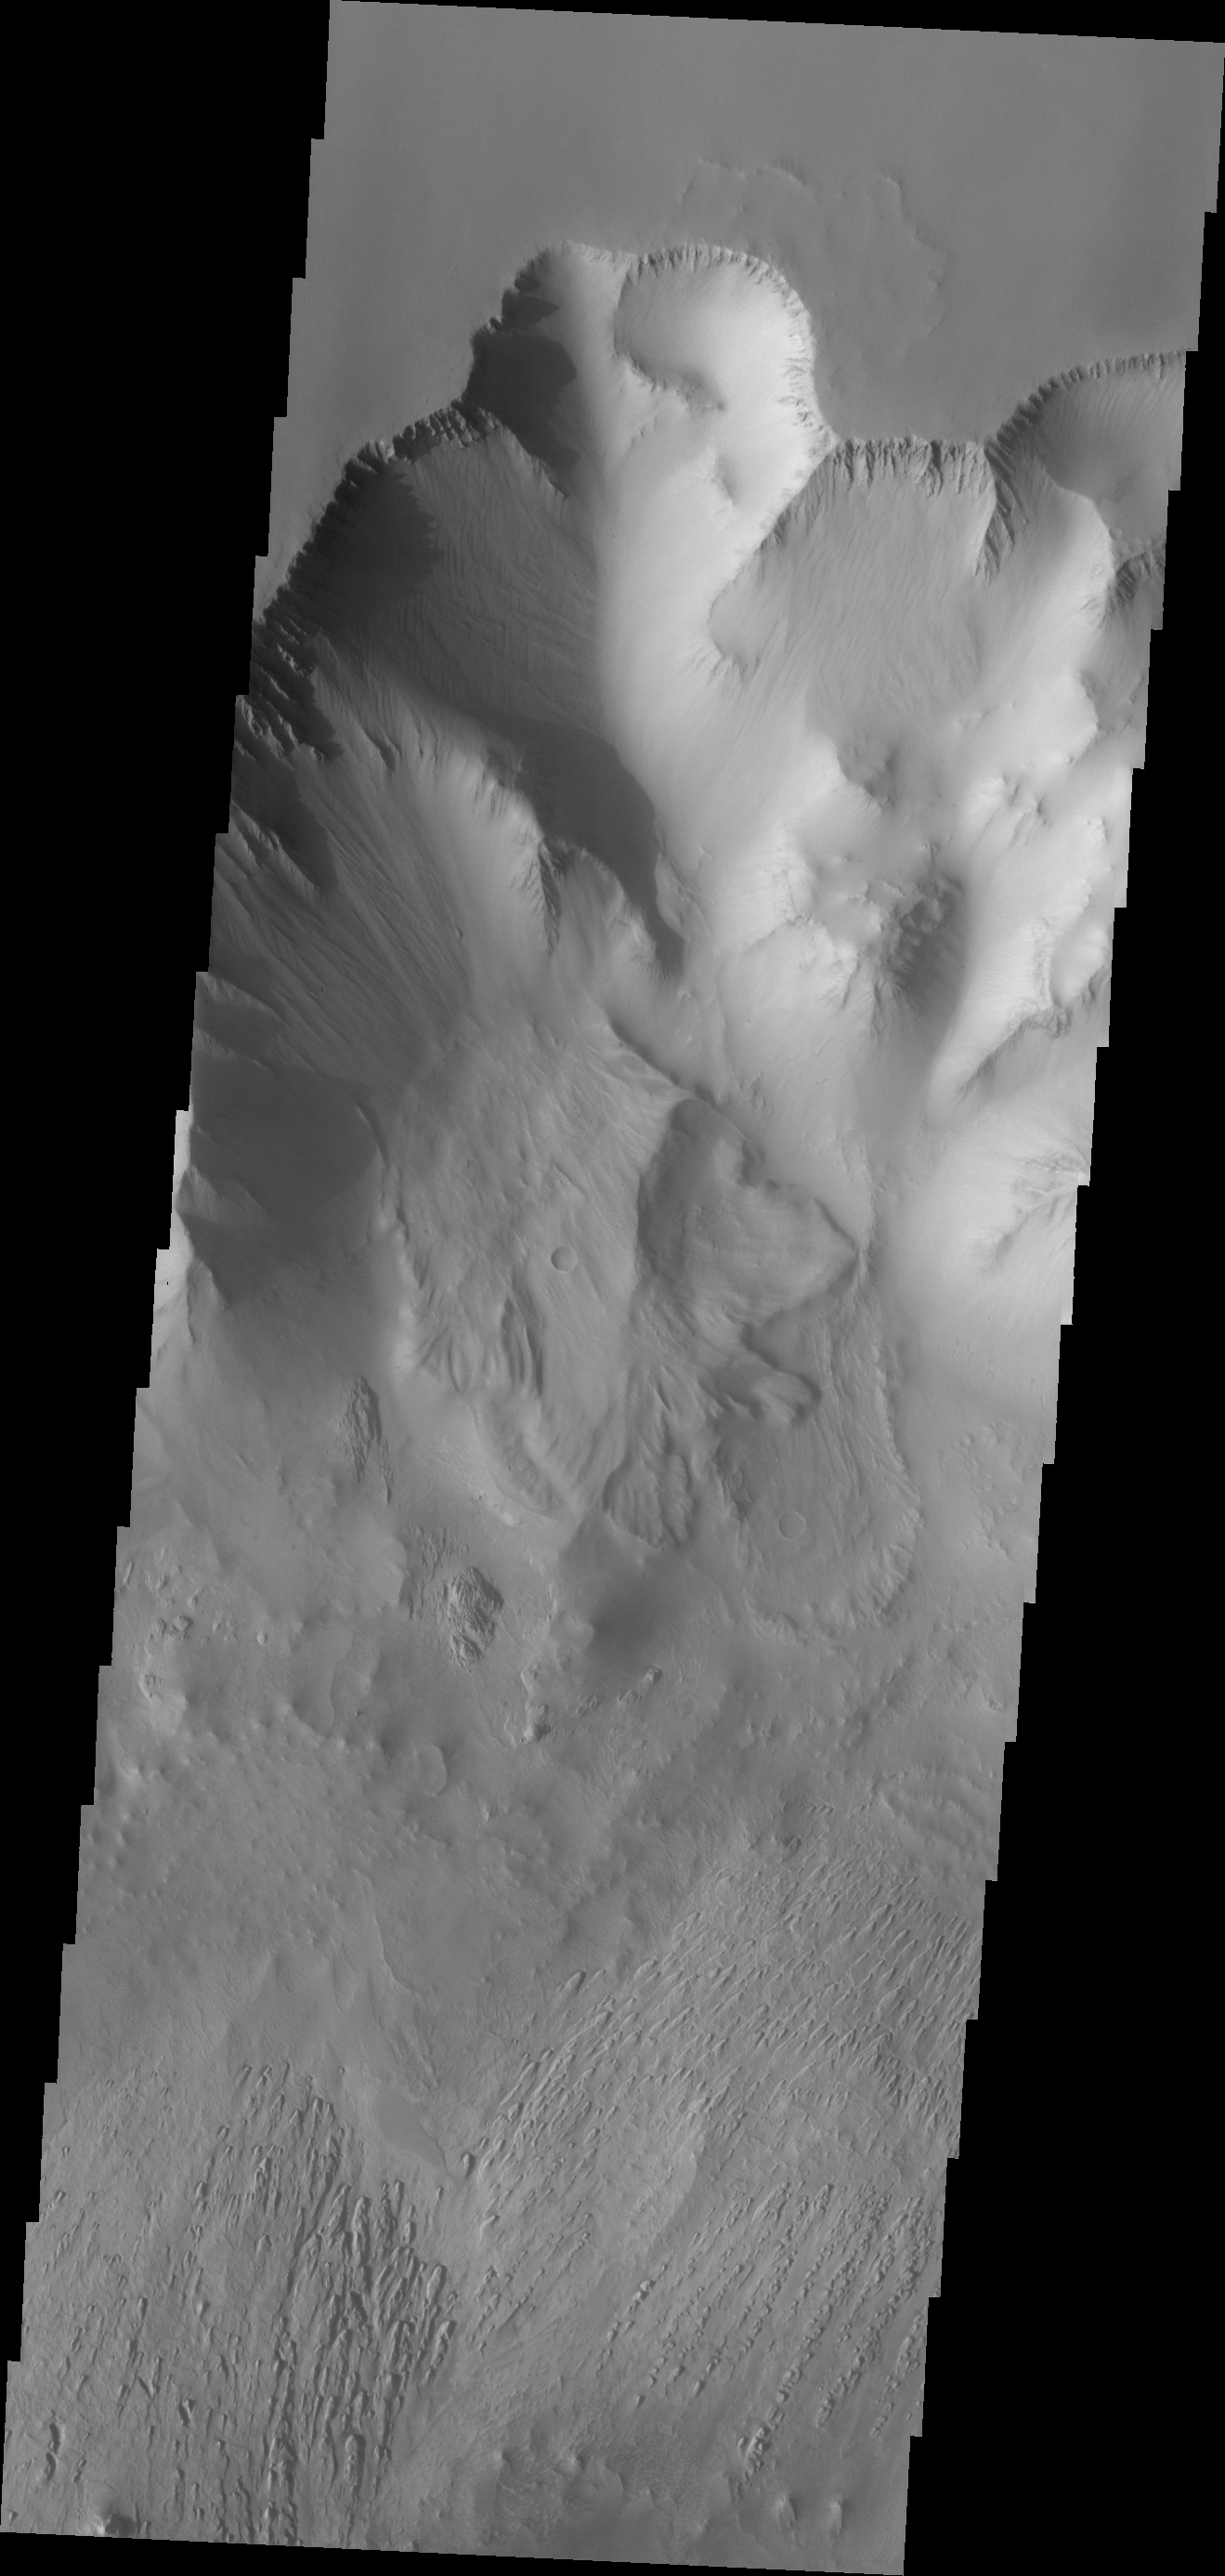

Investigating Mars: Tithonium Chasma

This VIS image of Tithonium Chasma shows the canyon wall at the top of the frame, a series of landslide deposits in the middle, and an eroded mound of materials at the bottom. The mound has been eroded, most likely by wind action.

Tithonium Chasma has numerous large landslide deposits. The resistant material of the plateau surface forms the linear ridges of the canyon wall. Large landslides have changed the walls and floor of the canyon. A landslide is a failure of slope due to gravity. They initiate due to several reasons. A lower layer of poorly cemented/resistant material may have been eroded, undermining the wall above which then collapses; earth quake seismic waves can cause the slope to collapse; and even an impact event near the canyon wall can cause collapse. As millions of tons of material fall and slide down slope a scalloped cavity forms at the upper part where the slope failure occurred. At the material speeds downhill it will pick up more of the underlying slope, increasing the volume of material entrained into the landslide. Whereas some landslides spread across the canyon floor forming lobate deposits, very large volume slope failures will completely fill the canyon floor in a large complex region of chaotic blocks.

Tithonium Chasma is at the western end of Valles Marineris. Valles Marineris is over 4000 kilometers long, wider than the United States. Tithonium Chasma is almost 810 kilometers long (499 miles), 50 kilometers wide and over 6 kilometers deep. In comparison, the Grand Canyon in Arizona is about 175 kilometers long, 30 kilometers wide, and only 2 kilometers deep. The canyons of Valles Marineris were formed by extensive fracturing and pulling apart of the crust during the uplift of the vast Tharsis plateau. Landslides have enlarged the canyon walls and created deposits on the canyon floor. Weathering of the surface and influx of dust and sand have modified the canyon floor, both creating and modifying layered materials.

The Odyssey spacecraft has spent over 15 years in orbit around Mars, circling the planet more than 71,000 times. It holds the record for longest working spacecraft at Mars. THEMIS, the IR/VIS camera system, has collected data for the entire mission and provides images covering all seasons and lighting conditions. Over the years many features of interest have received repeated imaging, building up a suite of images covering the entire feature. From the deepest chasma to the tallest volcano, individual dunes inside craters and dune fields that encircle the north pole, channels carved by water and lava, and a variety of other feature, THEMIS has imaged them all. For the next several months the image of the day will focus on the Tharsis volcanoes, the various chasmata of Valles Marineris, and the major dunes fields. We hope you enjoy these images!

Credit: NASA/JPL-Caltech/ASU